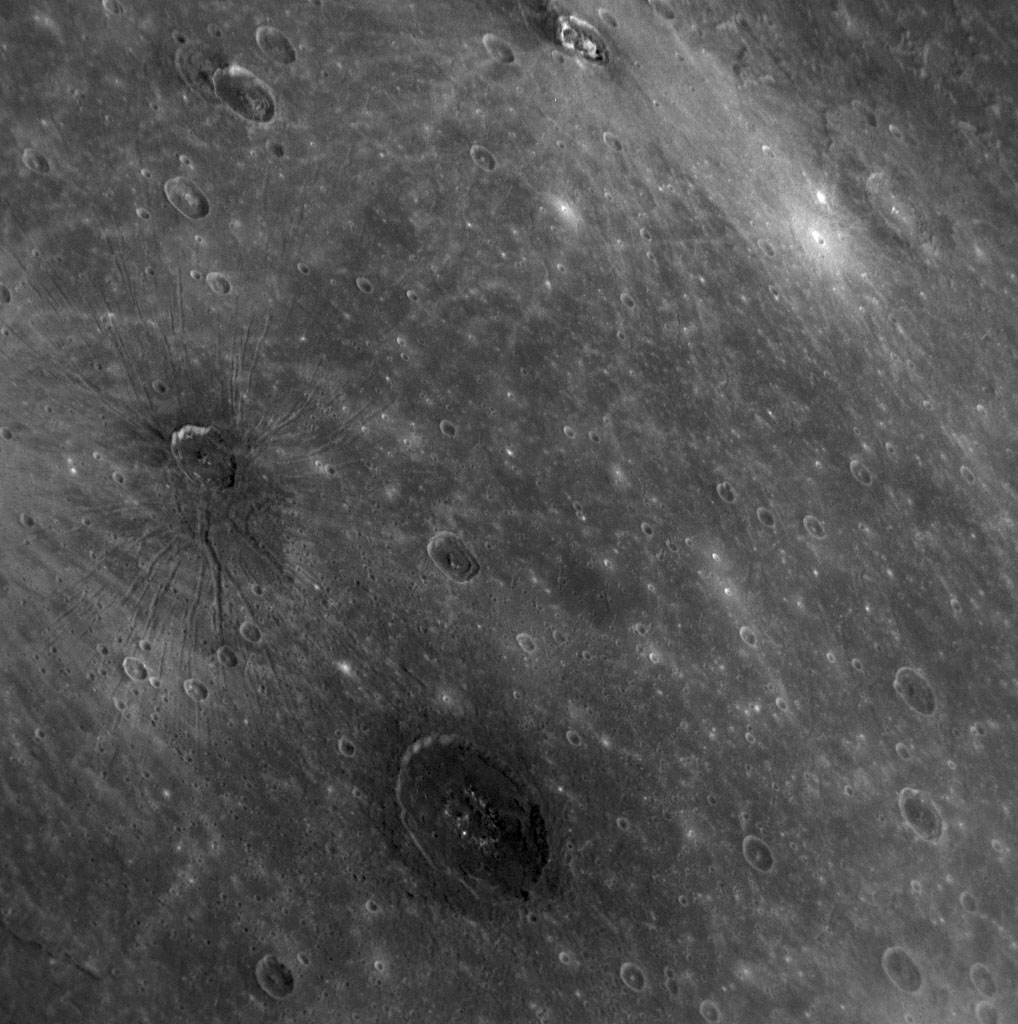

Voilà! Mercury’s Atget

Recently named for the French photographer Eugène Atget, Atget crater, seen in the middle of the lower portion of this NAC image, is distinctive on Mercury’s surface due to its dark color. Atget crater is located within Caloris basin, near Apollodorus crater and Pantheon Fossae, which are also both visible in this image to the northwest of Atget. The dark color of the floor of Atget is in contrast to other craters within Caloris basin that exhibit bright materials on their floors, such as the craters Kertész and Sander. Other craters on Mercury, such as Basho and Neruda, have halos of dark material but the dark material does not cover the crater floors. Understanding the variety of bright and dark materials associated with different craters will provide insight into Mercury’s composition and the processes that acted on Mercury’s surface.

Date Acquired: January 14, 2008
Image Mission Elapsed Time (MET: 108828540
Instrument: Narrow Angle Camera (NAC) of the Mercury Dual Imaging System (MDIS)
Resolution: 520 meters/pixel (0.32 miles/pixel)
Scale: This image shows a scene about 530 kilometers (330 miles) across
Spacecraft Altitude: 20,300 kilometers (12,600 miles)

These images are from MESSENGER, a NASA Discovery mission to conduct the first orbital study of the innermost planet, Mercury. For information regarding the use of images, see the MESSENGER image use policy.

Credit: NASA/Johns Hopkins University Applied Physics Laboratory/Carnegie Institution of Washington